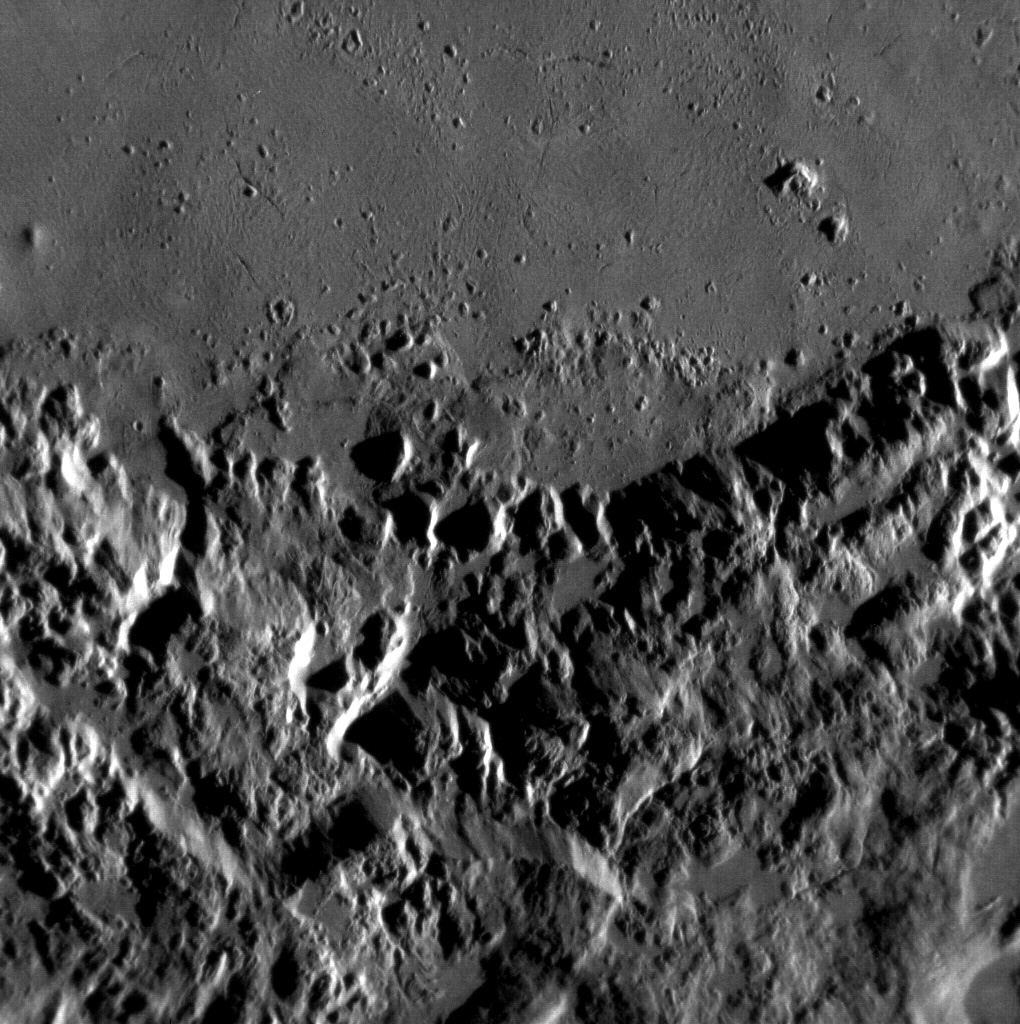

Hokusai’s Molten Past

Interplanetary debris strikes the surface of Mercury with such force that portions of the rocky surface at the impact site melt. In this high-resolution image of Hokusai crater’s interior and ejecta, you can see the smooth surfaces where impact melt ponded and cooled, forming new rocky plains.

This image was acquired as a high-resolution targeted observation. Targeted observations are images of a small area on Mercury’s surface at resolutions much higher than the 250-meter/pixel (820 feet/pixel) morphology base map or the 1-kilometer/pixel (0.6 miles/pixel) color base map. It is not possible to cover all of Mercury’s surface at this high resolution during MESSENGER’s one-year mission, but several areas of high scientific interest are generally imaged in this mode each week.

The MESSENGER spacecraft is the first ever to orbit the planet Mercury, and the spacecraft’s seven scientific instruments and radio science investigation are unraveling the history and evolution of the Solar System’s innermost planet. Visit the Why Mercury? section of this website to learn more about the key science questions that the MESSENGER mission is addressing. During the one-year primary mission, MDIS is scheduled to acquire more than 75,000 images in support of MESSENGER’s science goals.

Date acquired: July 29, 2011
Image Mission Elapsed Time (MET): 220460237
Image ID: 566858
Instrument: Narrow Angle Camera (NAC) of the Mercury Dual Imaging System (MDIS)
Center Latitude: 56.97°
Center Longitude: 16.02° E
Resolution: 25 meters/pixel
Scale: This scene is approximately 30 km (19 miles) across
Incidence Angle: 75.2°
Emission Angle: 28.7°
Phase Angle: 104.0°

These images are from MESSENGER, a NASA Discovery mission to conduct the first orbital study of the innermost planet, Mercury. For information regarding the use of images, see the MESSENGER image use policy.

Credit: NASA/Johns Hopkins University Applied Physics Laboratory/Carnegie Institution of Washington